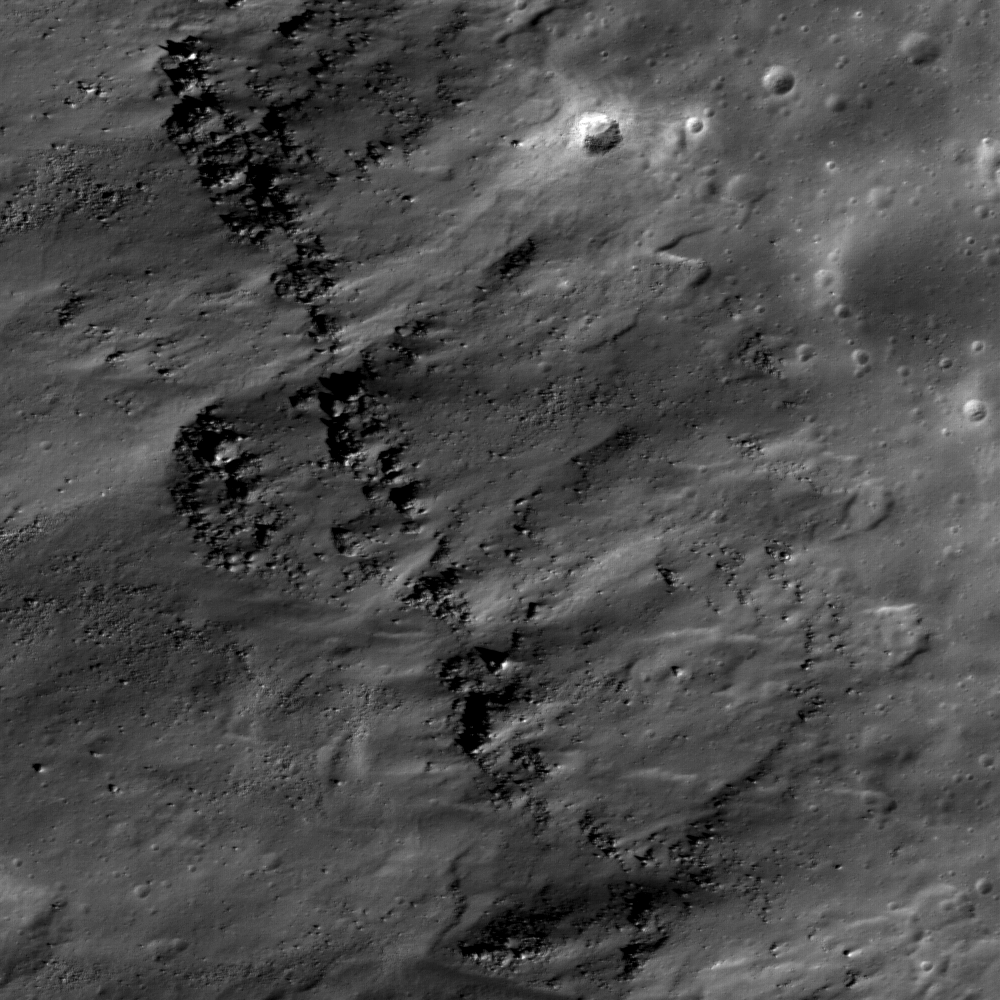

Lichtenberg Crater

Lichtenberg crater is of Eratosthenian age, 20 kilometers (12 miles) across and 1.2 kilometers (1312 yards) deep, located in western Oceanus Procellarum (31.8°N and 67.7°W). It is named after George C. Lichtenberg, a German professor of experimental physics (16th century). Lichtenberg has an extensive ejecta blanket with highly reflective rays which extend to the North more than 100 kilometers from the crater rim. Within the detailed image shown above, distinct layering inside the crater wall can be seen. These layers are probably outcrops of the original surface lavas which were deposited before impact event. NAC frame M112040133L; scene is 530 meters (1738 feet) across.

NASA’s Goddard Space Flight Center built and manages the mission for the Exploration Systems Mission Directorate at NASA Headquarters in Washington. The Lunar Reconnaissance Orbiter Camera was designed to acquire data for landing site certification and to conduct polar illumination studies and global mapping. Operated by Arizona State University, LROC consists of a pair of narrow-angle cameras (NAC) and a single wide-angle camera (WAC). The mission is expected to return over 70 terabytes of image data.

Credit: NASA/GSFC/Arizona State University